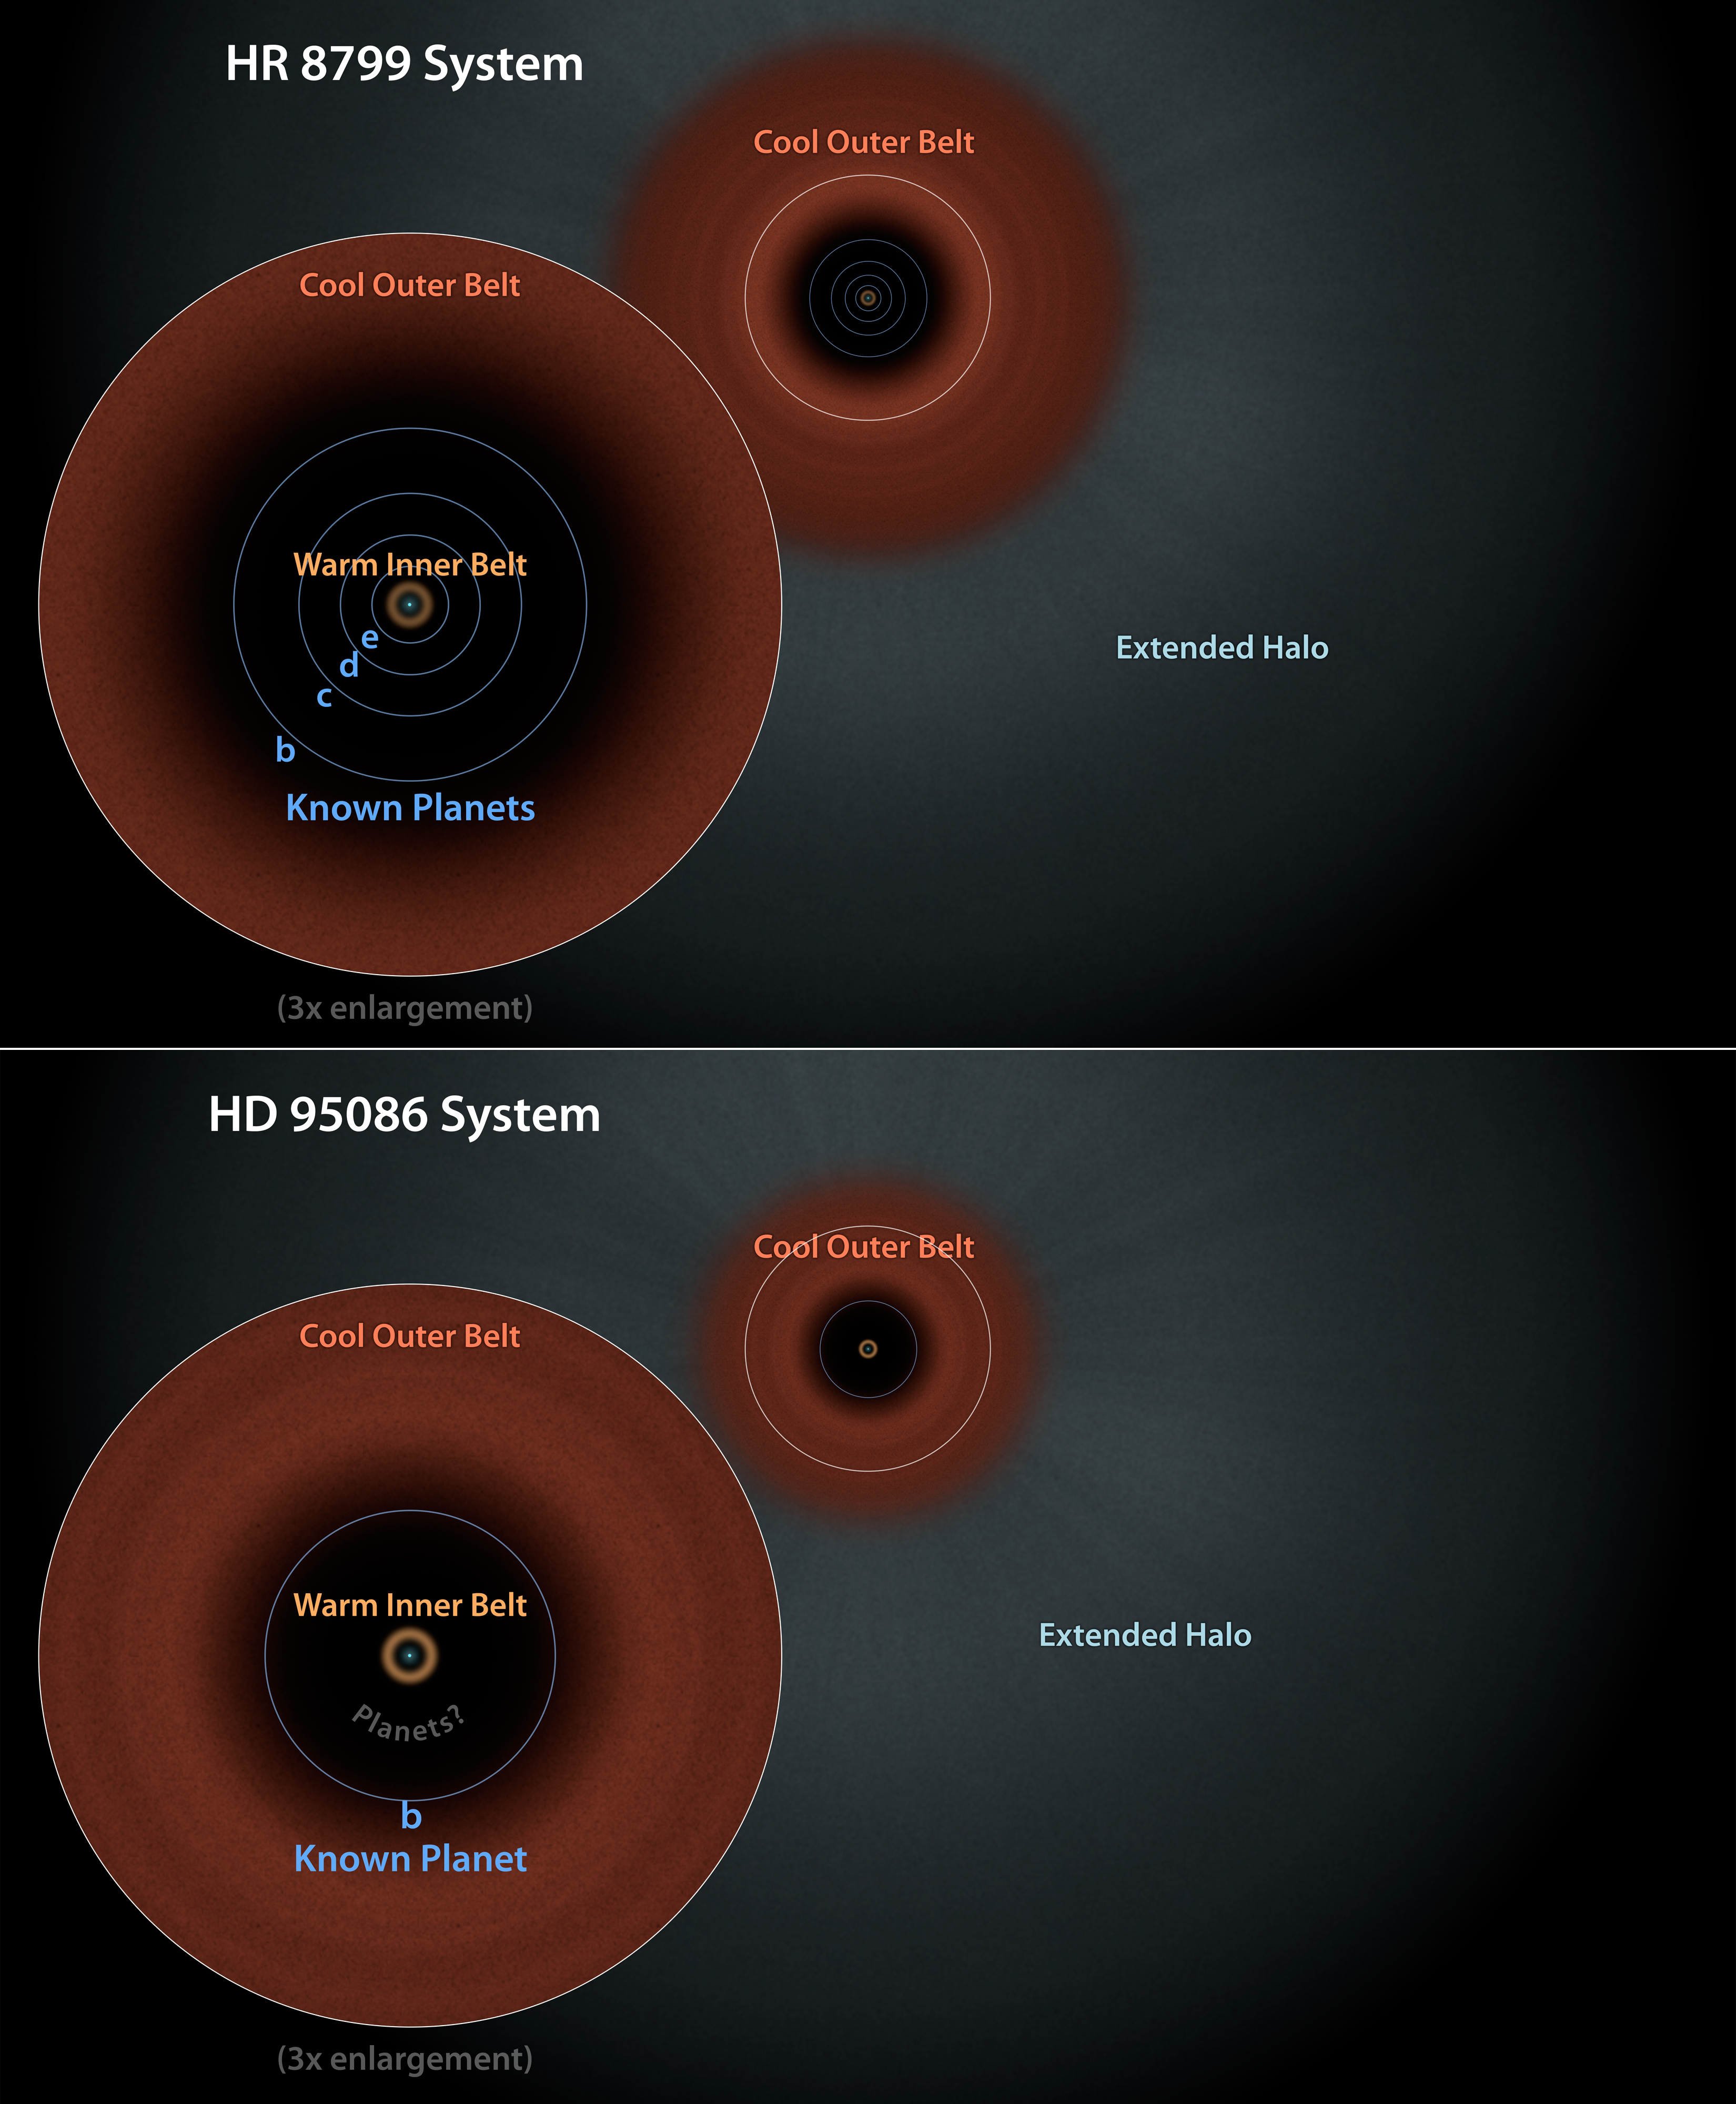

Sibling Star Systems? Dust Structures Suggest So

This diagram illustrates two similar star systems, HD 95086 and HR 8799. Evidence from NASA's Spitzer Space Telescope has pointed to the presence of two dust belts in each system: warm, inner belts similar to our solar system's asteroid belt, and cool, outer belts like our Kuiper belt of icy comets. Data from Spitzer and the European Space Agency's Hershel space observatory, in which NASA plays a role, also found extended halos of fine dust around both stars. While HR 8799 has four giant planets known to circle between its two belts, HD 95068 has only one -- at least that is known of so far. The similarities between both systems hint that HD 95068 may also have multiple planets hiding between its two belts.

HD 95086 and HR 8799 are located 295 and 129 light-years from Earth in the constellations of Carina and Pegasus, respectively.

NASA's Jet Propulsion Laboratory, Pasadena, Calif., manages the Spitzer Space Telescope mission for NASA's Science Mission Directorate, Washington. Science operations are conducted at the Spitzer Science Center at the California Institute of Technology in Pasadena. Spacecraft operations are based at Lockheed Martin Space Systems Company, Littleton, Colorado. Data are archived at the Infrared Science Archive housed at the Infrared Processing and Analysis Center at Caltech. Caltech manages JPL for NASA.

Credit: Courtesy NASA/JPL-Caltech